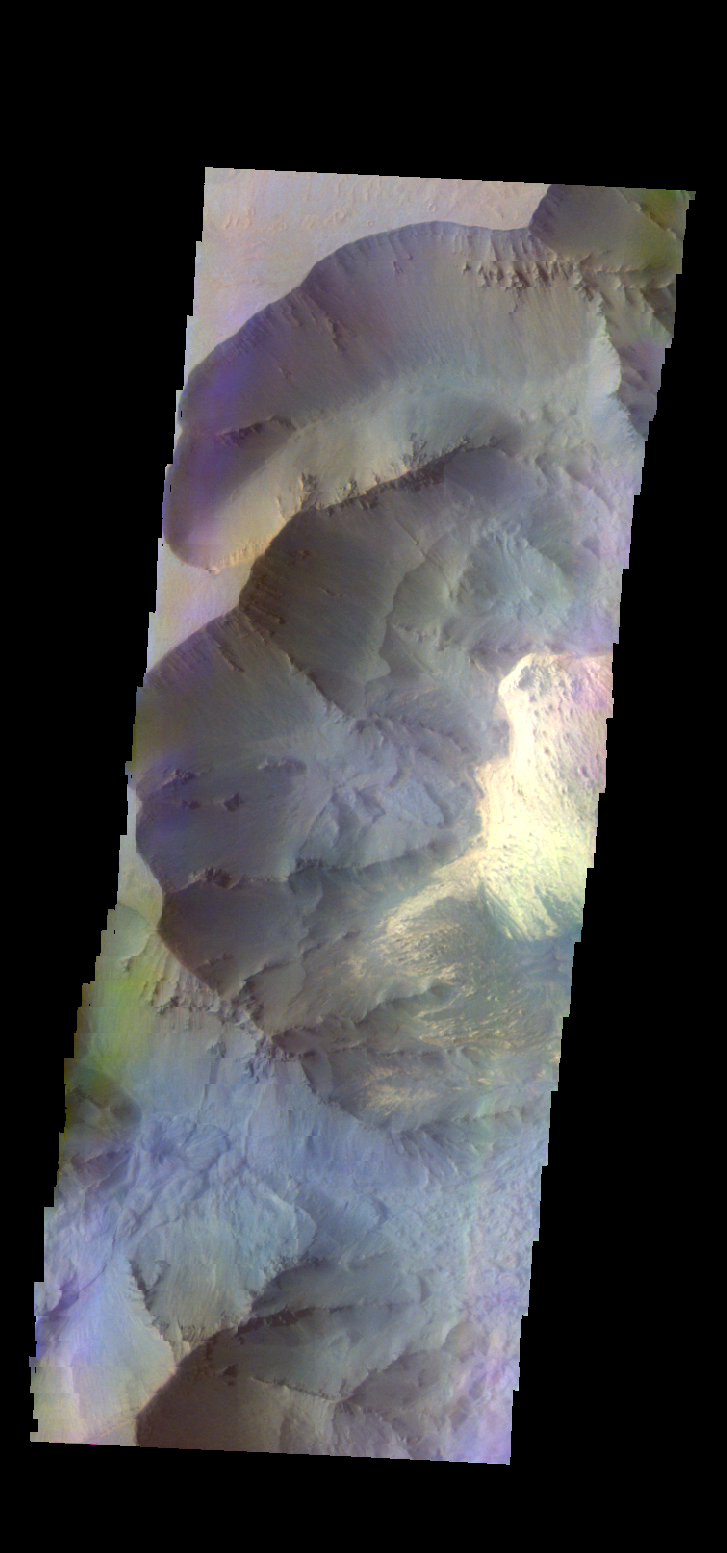

Juventae Chasma – False Color

The THEMIS camera contains 5 filters. The data from different filters can be combined in multiple ways to create a false color image. These false color images may reveal subtle variations of the surface not easily identified in a single band image. Today’s false color image shows part of Juventae Chasma.

Credit: NASA/JPL-Caltech/ASU